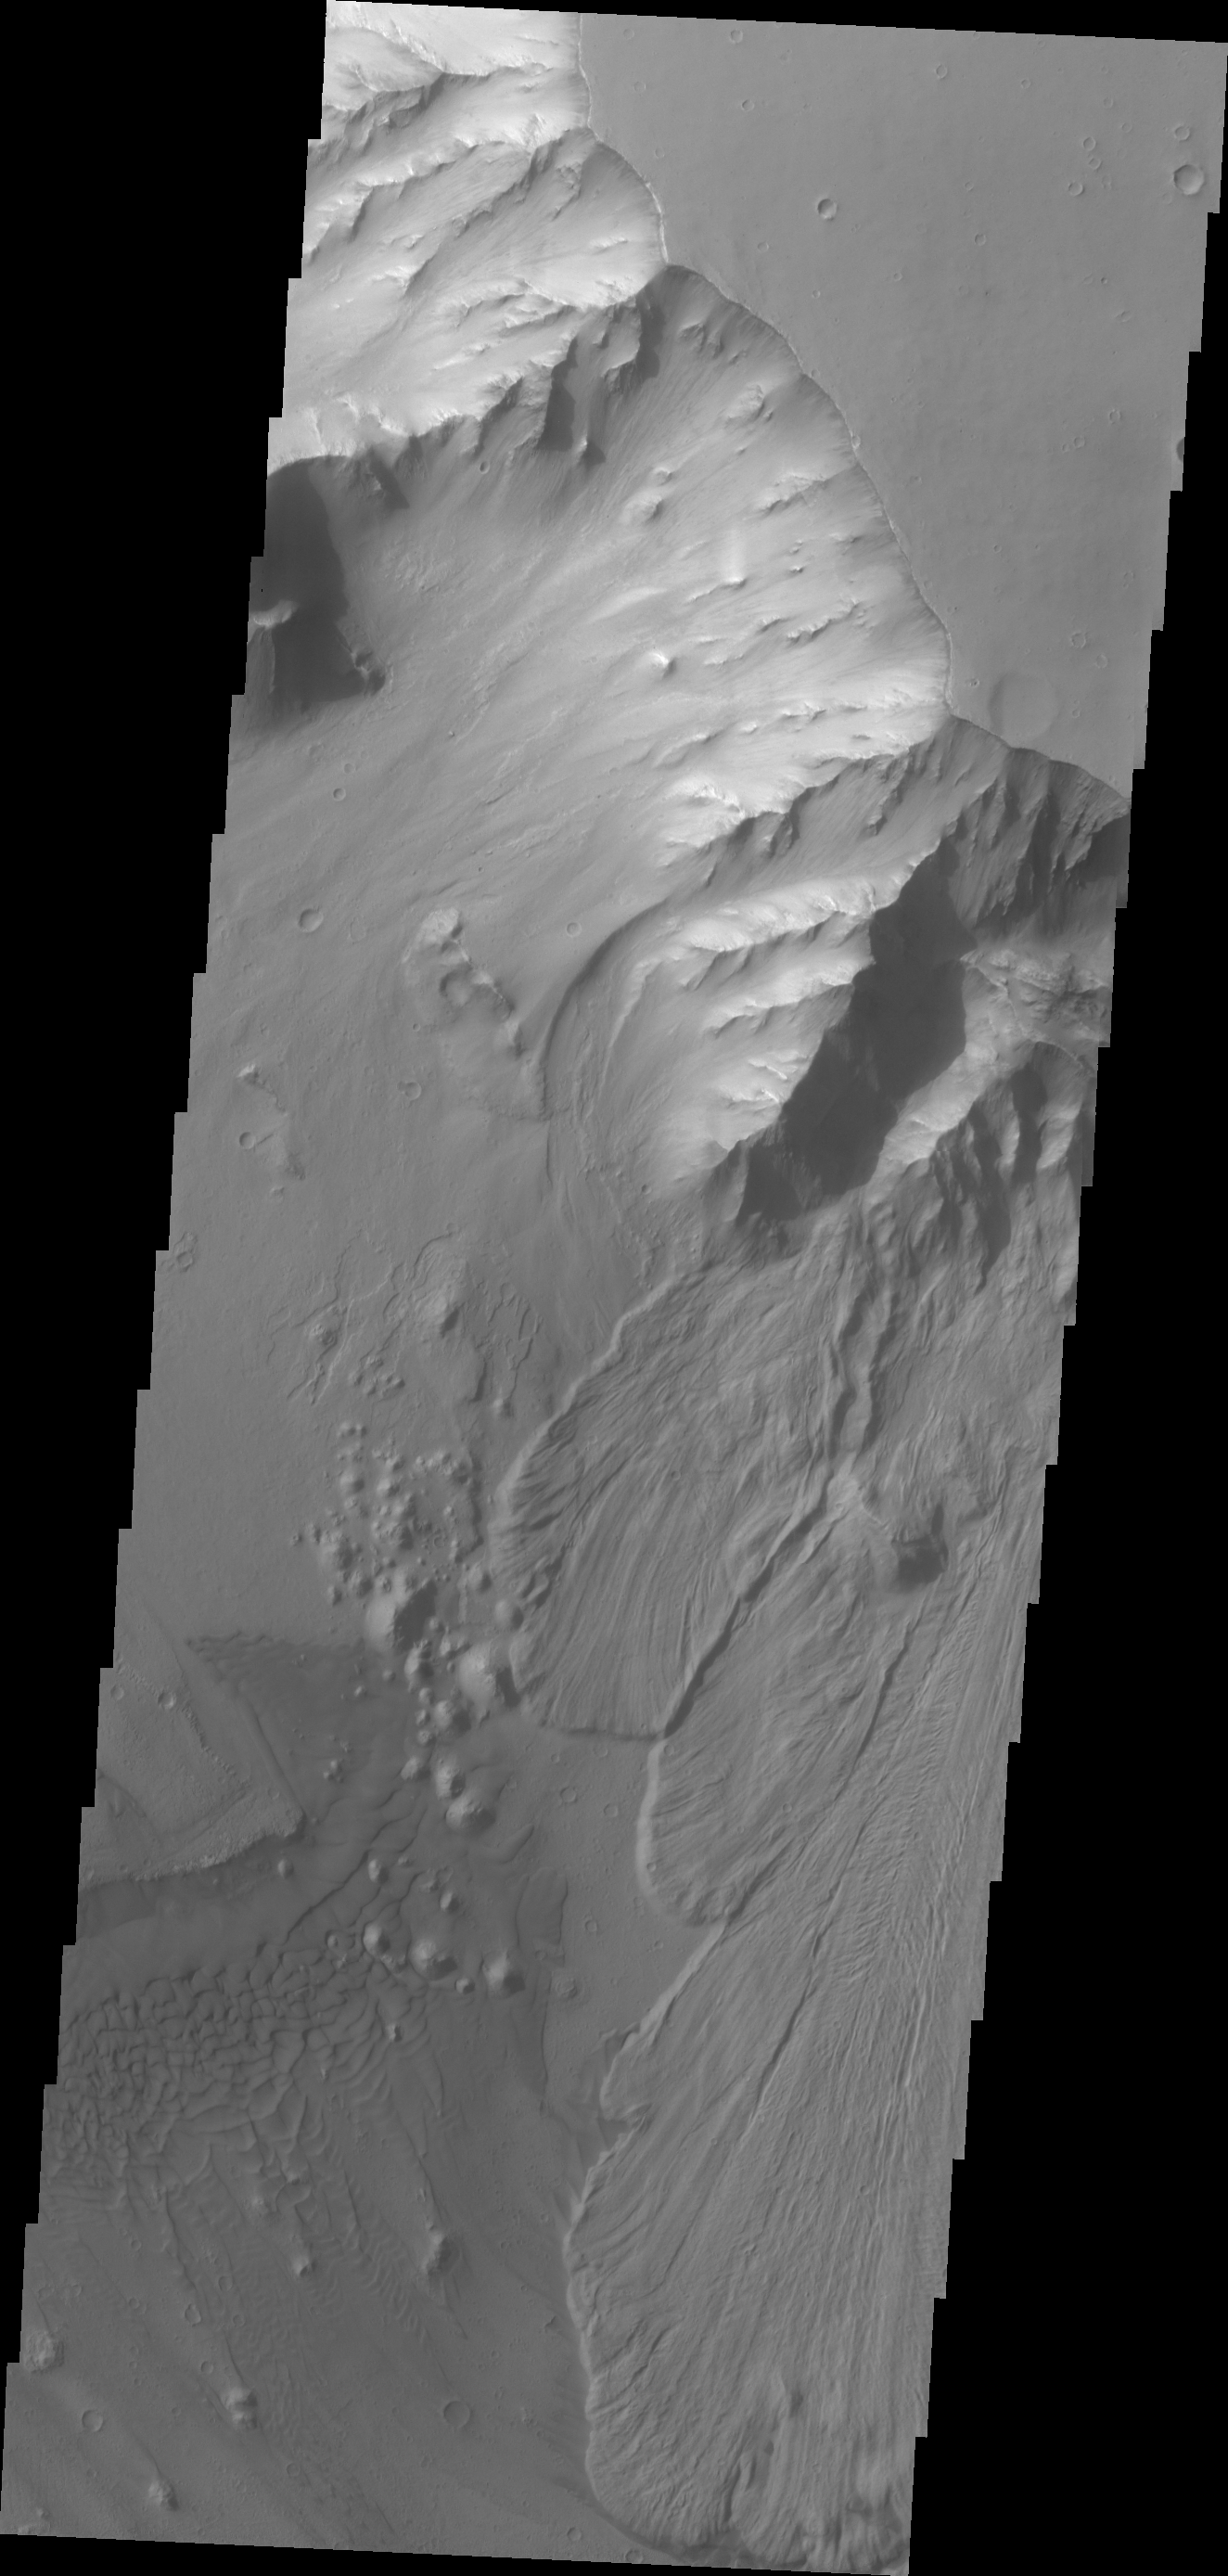

Ganges Chasma

This VIS image shows multiple landslide deposits within Ganges Chasma.

Credit: NASA/JPL/ASU